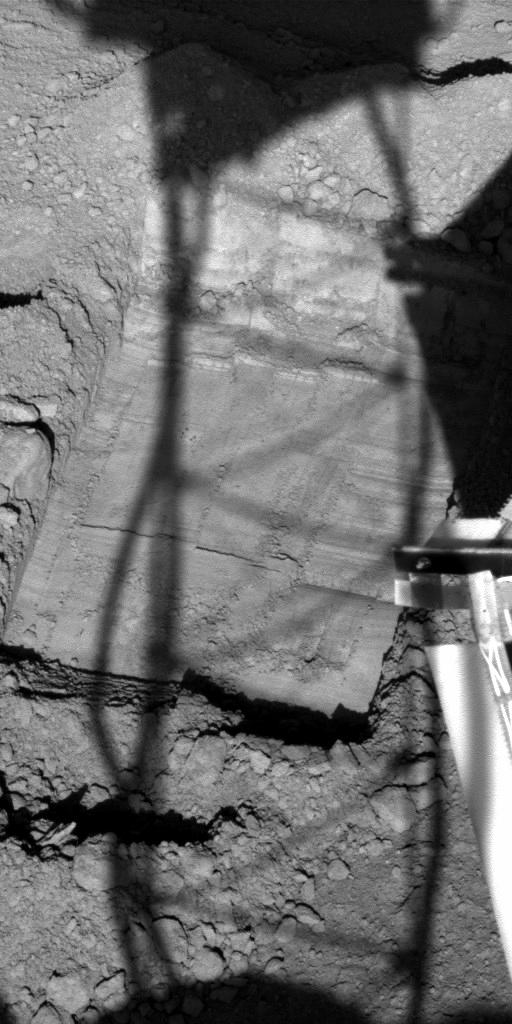

Preparatory Groundwork in ‘Snow White’ Trench

NASA’s Phoenix Mars Lander is enlarging a trench informally named “Snow White” to prepare a cleaned-off area at the top of a subsurface layer of hard material, possibly ice-rich soil.

This image taken by Phoenix’s Surface Stereo Imager camera on July 13th, the 48th Martian day, or sol, since landing, shows the trench after the previous sol’s work by the lander’s Robotic Arm. The size of the trench in the image is about 30 centimeters (12 inches) by 20 centimeters (8 inches). A shadow of Phoenix’s helical antenna falls across the scene, which is on the northeast side of the lander. The image was taken at 3:32 p.m. local solar time at the Phoenix landing site.

The Phoenix team plans to use the arm to extend the trench about 15 centimeters (6 inches) further, working toward the lander, in order to have enough surface area both for testing use of the powered rasp on the back of the scoop and also to use a combination of rasping and scooping to gather a sample of ice-rich material for delivering to the Thermal and Evolved-Gas Analyzer.

The Phoenix Mission is led by the University of Arizona, Tucson, on behalf of NASA. Project management of the mission is by NASA’s Jet Propulsion Laboratory, Pasadena, Calif. Spacecraft development is by Lockheed Martin Space Systems, Denver.

Photojournal Note: As planned, the Phoenix lander, which landed May 25, 2008 23:53 UTC, ended communications in November 2008, about six months after landing, when its solar panels ceased operating in the dark Martian winter.

Credit: NASA/JPL-Caltech/University of Arizona